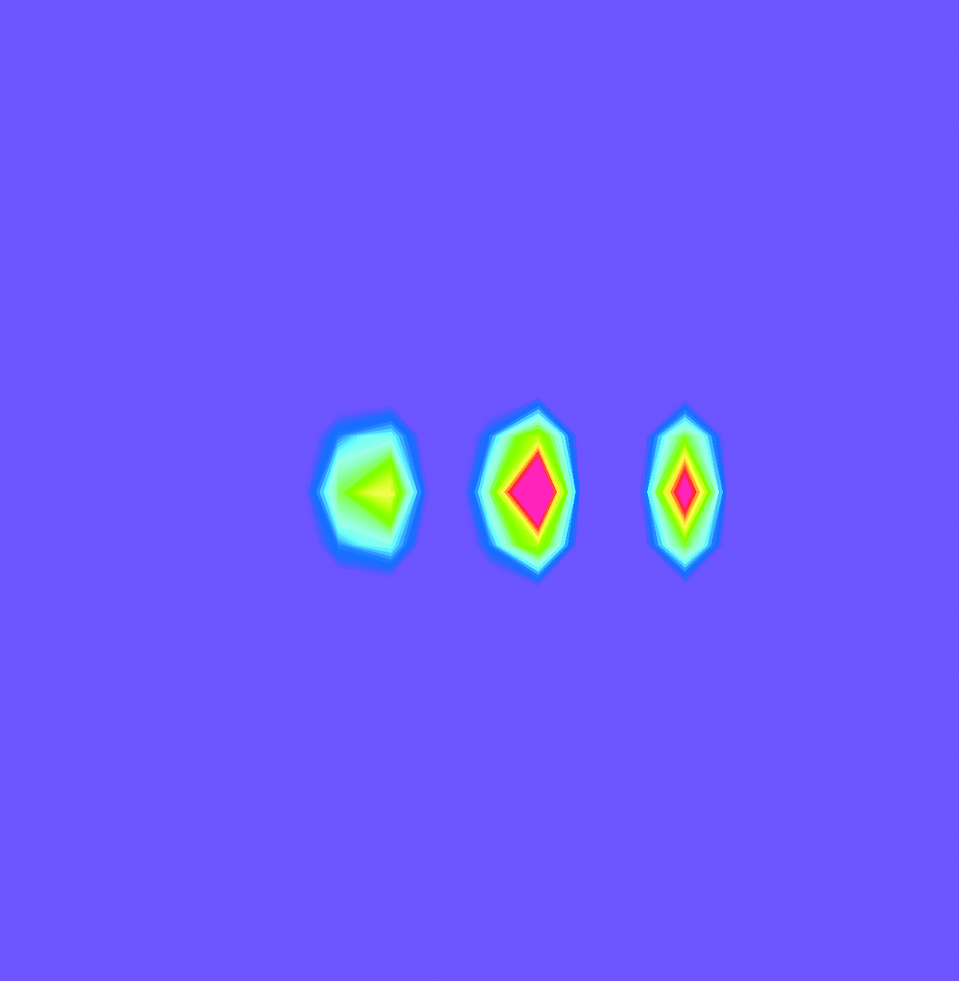

Massive Gas Cloud Around Jupiter

An innovative instrument on NASA’s Cassini spacecraft makes the space environment around Jupiter visible, revealing a donut-shaped gas cloud encircling the planet.

The image was taken with the energetic neutral atom imaging technique by the Magnetospheric Imaging Instrument on Cassini as the spacecraft flew past Jupiter in early 2001 at a distance of about 10 million kilometers (6 million miles). This technique provides information about a source by detecting neutral atoms emitted by the source, comparable to how a camera reveals information about an object by detecting photons coming from the object.

The central object in this image represents energetic neutral atom emissions from Jupiter itself. The outer two objects represent emissions from a donut-shaped cloud, or torus, that shares an orbit with Jupiter’s moon Europa. The cloud’s emissions appear dot-like because of the viewing angle. The torus is viewed edge-on, and the image is brightest at the line-of-sight angles that pass through the greatest volume of it.

Cassini is a cooperative project of NASA, the European Space Agency and the Italian Space Agency. The Jet Propulsion Laboratory, a division of the California Institute of Technology in Pasadena, Calif., manages Cassini for NASA’s Office of Space Science, Washington, D.C.

Credit: NASA/JPL/Johns Hopkins University Applied Physics Laboratory